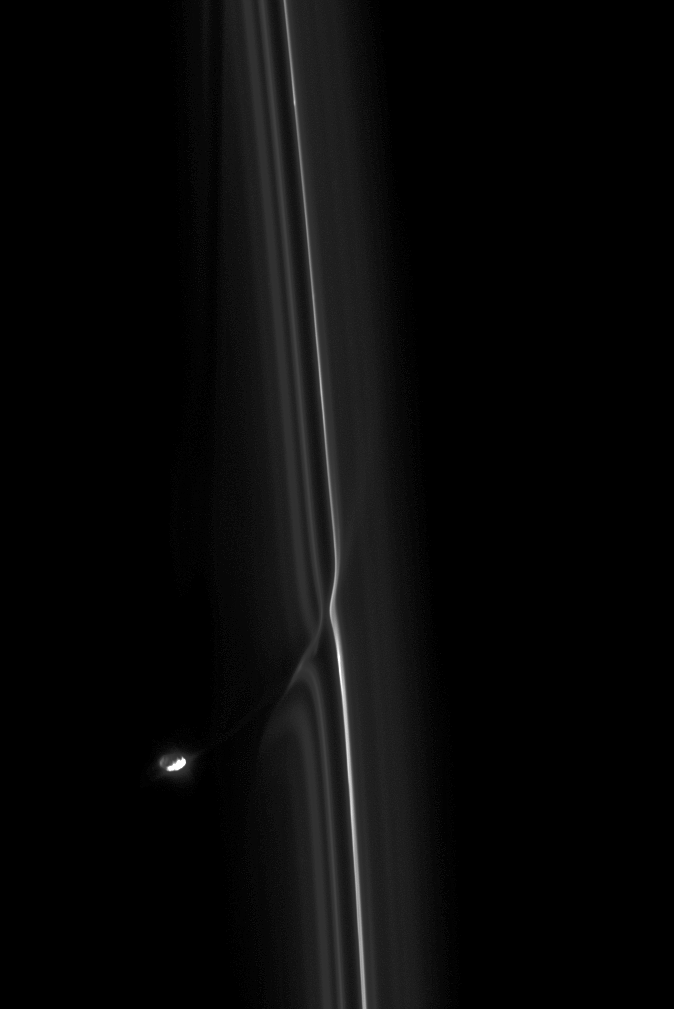

Bothersome Moon

The moon Prometheus is seen here in its never-ending perturbation of Saturn’s F ring.

Prometheus (86 kilometers, or 53 miles across) periodically gores the F ring, drawing out streamers of material from the ring. For a movie showing this process, see PIA08397.

This view looks toward the sunlit side of the rings from about 64 degrees below the ringplane. The image was taken in visible light with the Cassini spacecraft narrow-angle camera on March 12, 2009. The view was obtained at a distance of approximately 950,000 kilometers (590,000 miles) from Saturn and at a Sun-Saturn-spacecraft, or phase, angle of 93 degrees. Image scale is 5 kilometers (3 miles) per pixel.

The Cassini-Huygens mission is a cooperative project of NASA, the European Space Agency and the Italian Space Agency. The Jet Propulsion Laboratory, a division of the California Institute of Technology in Pasadena, manages the mission for NASA’s Science Mission Directorate, Washington, D.C. The Cassini orbiter and its two onboard cameras were designed, developed and assembled at JPL. The imaging operations center is based at the Space Science Institute in Boulder, Colo.

Credit: NASA/JPL/Space Science Institute